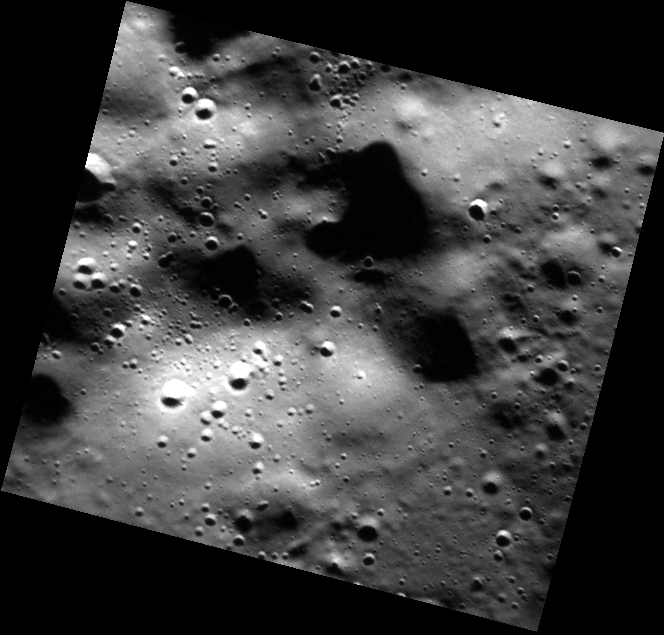

The Hills Have Eyes

Today’s image features several rolling hills within the northern plains of Mercury. Though covered by smooth plains material, these hills are associated with the rim of an unnamed buried crater. At this high resolution, many small craters can be seen dotting the landscape, some as small as ~20-30 m (65-100 ft) in diameter.

This image was acquired as part of the MDIS low-altitude imaging campaign. During MESSENGER’s second extended mission, the spacecraft makes a progressively closer approach to Mercury’s surface than at any previous point in the mission, enabling the acquisition of high-spatial-resolution data. For spacecraft altitudes below 350 kilometers, NAC images are acquired with pixel scales ranging from 20 meters to as little as 2 meters.

Date acquired: April 04, 2014
Image Mission Elapsed Time (MET): 38930993
Image ID: 6061617
Instrument: Narrow Angle Camera (NAC) of the Mercury Dual Imaging System (MDIS)
Center Latitude: 81.67°
Center Longitude: 234.2° E
Resolution: 16 meters/pixel
Scale: This image is about 9 km (5.6 mi) across.
Incidence Angle: 81.9°
Emission Angle: 21.9°
Phase Angle: 82.3°

The MESSENGER spacecraft is the first ever to orbit the planet Mercury, and the spacecraft’s seven scientific instruments and radio science investigation are unraveling the history and evolution of the Solar System’s innermost planet. MESSENGER acquired over 150,000 images and extensive other data sets. MESSENGER is capable of continuing orbital operations until early 2015.

For information regarding the use of images, see the MESSENGER image use policy.

Credit: NASA/Johns Hopkins University Applied Physics Laboratory/Carnegie Institution of Washington